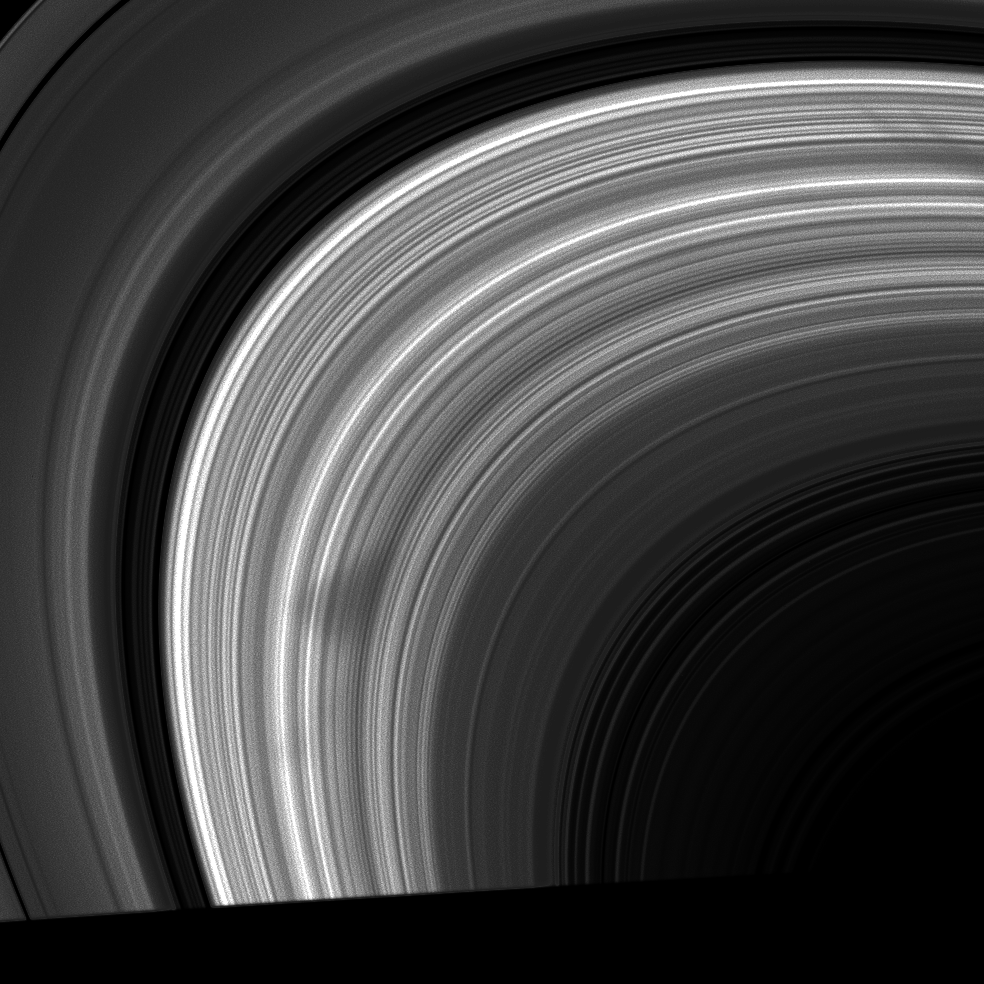

Dusty Wedge

The ghostly features in Saturn’s B ring called spokes are making an appearance again as the Cassini spacecraft continues its tour of the Saturn system.

These dusty features on the rings are often wedge-shaped, as this one is, with the inner portions of the spoke being wider than the outer portions due to electromagnetic effects on the dust particles.

The image was taken in visible light with the Cassini spacecraft wide-angle camera on Nov. 26, 2008 at a distance of approximately 922,000 kilometers (573,000 miles) from Saturn and at a Sun-Saturn-spacecraft, or phase, angle of 39 degrees. Image scale is 52 kilometers (32 miles) per pixel.

The Cassini-Huygens mission is a cooperative project of NASA, the European Space Agency and the Italian Space Agency. The Jet Propulsion Laboratory, a division of the California Institute of Technology in Pasadena, manages the mission for NASA’s Science Mission Directorate, Washington, D.C. The Cassini orbiter and its two onboard cameras were designed, developed and assembled at JPL. The imaging operations center is based at the Space Science Institute in Boulder, Colo.

Credit: NASA/JPL/Space Science Institute